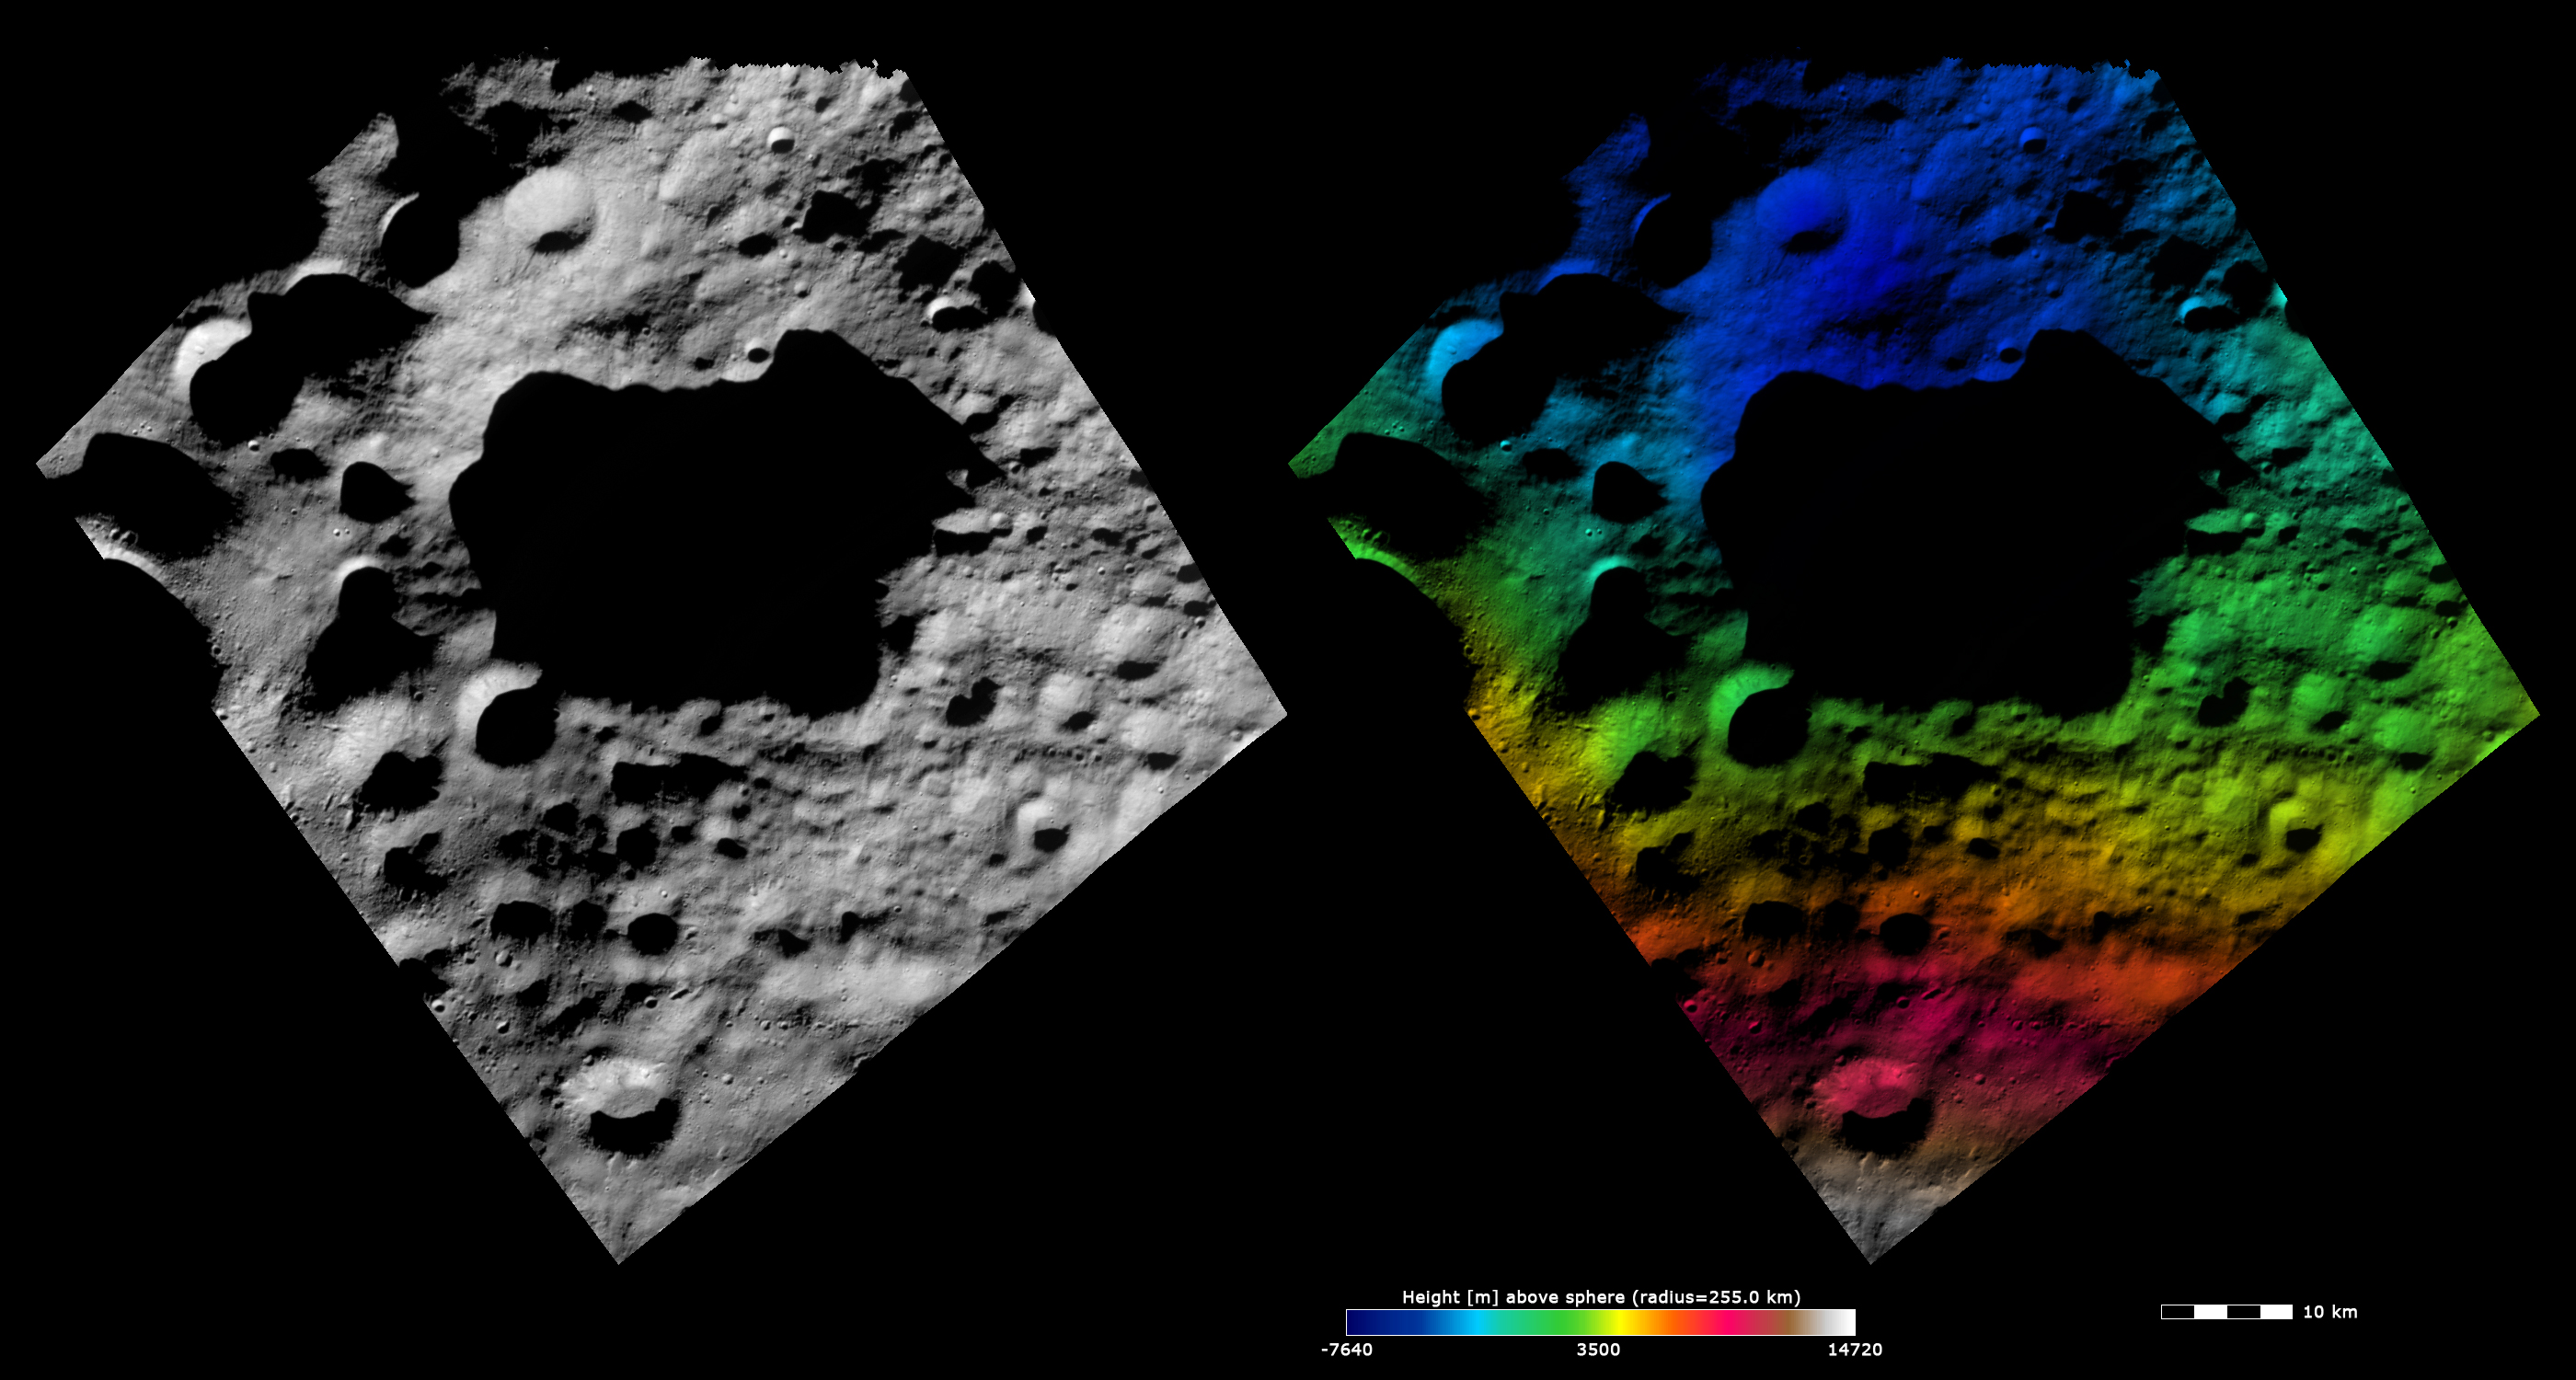

Topography and Albedo Image of Domitia Crater

These Dawn FC (framing camera) images are dominated by the 45km diameter Domitia crater, after which Domitia quadrangle is named. The left image is an albedo image, which is taken directly through the clear filter of the FC. Such an image shows the albedo (eg. brightness/ darkness) of the surface. The right image uses the same albedo image as its base but then a color-coded height representation of the topography is overlain onto it. The topography is calculated from a set of images that were observed from different viewing directions, allowing stereo reconstruction. The various colors correspond to the height of the area. The white and red areas at the bottom of the image are the highest areas and the blue area at the top of the image is the lowest area. Domitia crater is seen to be a deep crater in the color-coded height image and the many smaller impact craters along its rim are clear in the albedo image.

These images are centered in Vesta’s Domitia quadrangle and the center latitude and longitude of the image is 37.0°N, 187.6°E. NASA’s Dawn spacecraft obtained this image with its framing camera on October 12th 2011. This image was taken through the camera’s clear filter. The distance to the surface of Vesta is 700 km and the image has a resolution of about 70 meters per pixel. This image was acquired during the HAMO (High Altitude Mapping Orbit) phase of the mission. The images are lambert-azimuthal map projected.

The Dawn mission to Vesta and Ceres is managed by NASA’s Jet Propulsion Laboratory, a division of the California Institute of Technology in Pasadena, for NASA’s Science Mission Directorate, Washington D.C. UCLA is responsible for overall Dawn mission science. The Dawn framing cameras have been developed and built under the leadership of the Max Planck Institute for Solar System Research, Katlenburg-Lindau, Germany, with significant contributions by DLR German Aerospace Center, Institute of Planetary Research, Berlin, and in coordination with the Institute of Computer and Communication Network Engineering, Braunschweig. The Framing Camera project is funded by the Max Planck Society, DLR, and NASA/JPL.

Credit: NASA/JPL-Caltech/UCLA/MPS/DLR/IDA